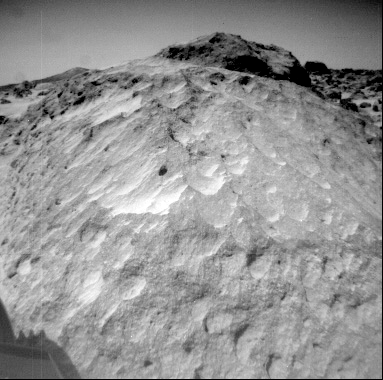

Close-up of “Moe”

A close-up view of the rock “Moe” in the Rock Garden at the Pathfinder landing site. Moe is a meter-size boulder that, as seen from Sojourner, has a relatively smooth yet pitted texture upon close examination. Such a texture is seen on Earth on rocks that have been abraded by wind in a process that is analogous to sand blasting. This view of Moe shows two faces on the rock, one (left side of the rock) facing north-northeast and the other (right side) facing east. These two faces are thought to have been pitted and fluted by strong, “sand”- carrying winds from the northeast.

Mars Pathfinder is the second in NASA’s Discovery program of low-cost spacecraft with highly focused science goals. The Jet Propulsion Laboratory, Pasadena, CA, developed and manages the Mars Pathfinder mission for NASA’s Office of Space Science, Washington, D.C. JPL is a division of the California Institute of Technology (Caltech).

Photojournal note: Sojourner spent 83 days of a planned seven-day mission exploring the Martian terrain, acquiring images, and taking chemical, atmospheric and other measurements. The final data transmission received from Pathfinder was at 10:23 UTC on September 27, 1997. Although mission managers tried to restore full communications during the following five months, the successful mission was terminated on March 10, 1998.

Credit: NASA/JPL